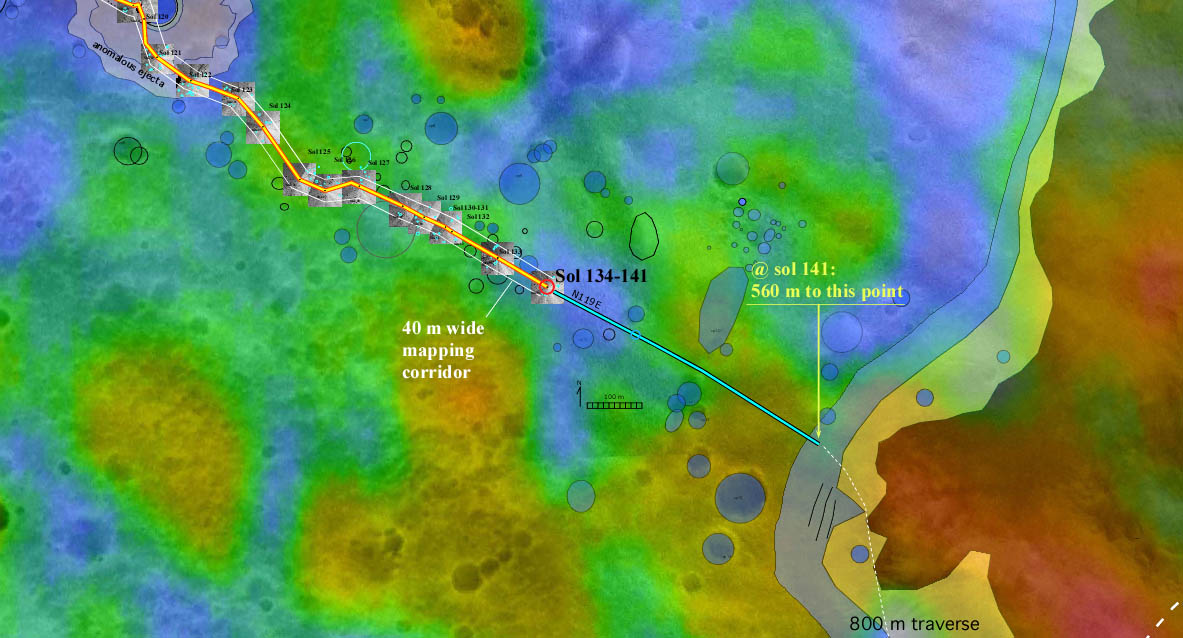

Spirit Traverse Map

The red dot labeled “Sol 134-141” in this map illustrates when and where NASA’s Mars Exploration Rover Spirit acquired the “Santa Anita Panorama.” Scientists consider this area, located roughly three-fourths of the way between “Bonneville Crater” and the base of the “Columbia Hills,” a treasure trove that may be studied for decades to come. The panorama is one of four 360-degree full panoramas the rover has acquired during its mission.

The color thermal inertia data show how well different surface features hold onto heat. Red indicates a high thermal inertia associated with rocky terrain (regions that take longer to warm up and cool down); blue indicates a lower thermal inertia associated with smaller particles and fewer rocks (areas that warm up and cool off quickly). The map comprises background images from the camera on NASA’s Mars Global Surveyor orbiter and data from the thermal emission spectrometer on NASA’s Mars Odyssey orbiter.

Credit: NASA/JPL/MSSS/ASU/Ames/New Mexico Museum of Natural History and Science